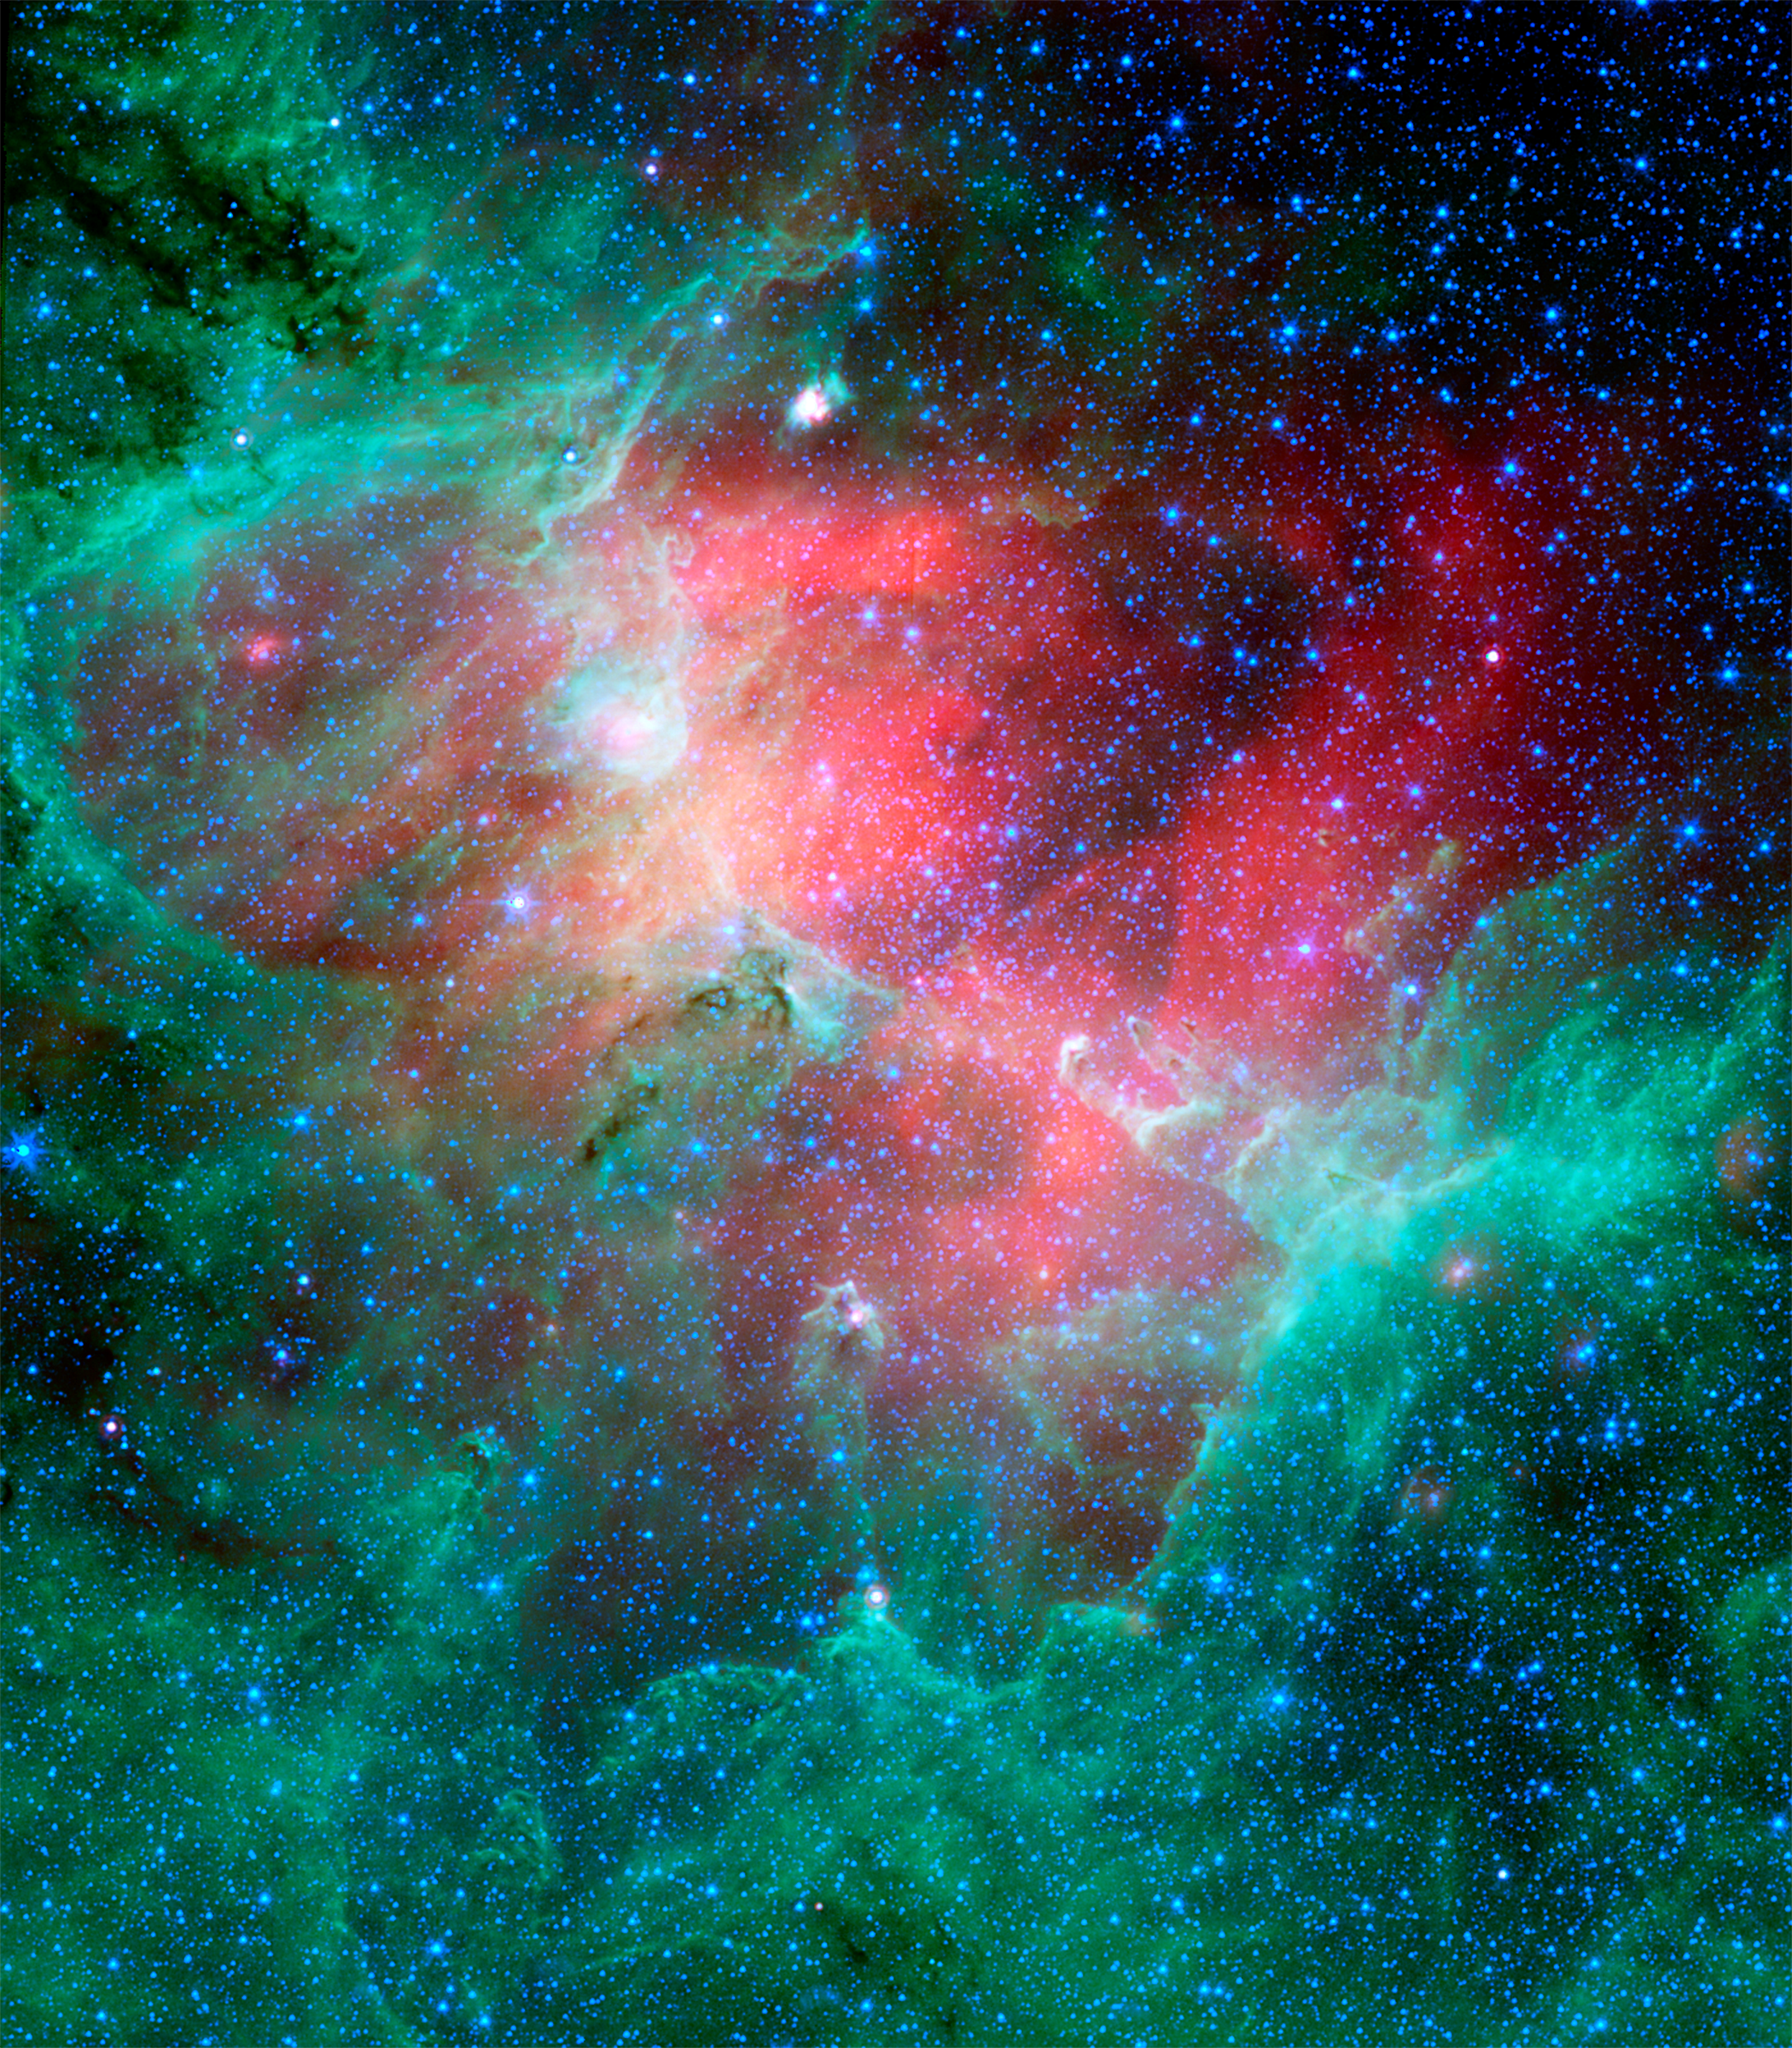

Cosmic Epic Unfolds in Infrared

This majestic view taken by NASA’s Spitzer Space Telescope tells an untold story of life and death in the Eagle nebula, an industrious star-making factory located 7,000 light-years away in the Serpens constellation. The image shows the region’s entire network of turbulent clouds and newborn stars in infrared light.

The color green denotes cooler towers and fields of dust, including the three famous space pillars, dubbed the “Pillars of Creation,” which were photographed by NASA’s Hubble Space Telescope in 1995 (see inset).

But it is the color red that speaks of the drama taking place in this region. Red represents hotter dust thought to have been warmed by the explosion of a massive star about 8,000 to 9,000 years ago. Since light from the Eagle nebula takes 7,000 years to reach us, this “supernova” explosion would have appeared as an oddly bright star in our skies about 1,000 to 2,000 years ago.

According to astronomers’ estimations, the explosion’s blast wave would have spread outward and toppled the three pillars about 6,000 years ago (which means we wouldn’t witness the destruction for another 1,000 years or so). The blast wave would have crumbled the mighty towers, exposing newborn stars that were buried inside, and triggering the birth of new ones.

The pillars of the Eagle nebula were originally sculpted by radiation and wind from about 20 or so massive stars hidden from view in the upper left portion of the image. The radiation and wind blew dust away, carving out a hollow cavity (center) and leaving only the densest nuggets of dust and gas (tops of pillars) flanked by columns of lighter dust that lie in shadow (base of pillars). This sculpting process led to the creation of a second generation of stars inside the pillars.

If a star did blow up in this region, it is probably located among the other massive stars in the upper left portion of the image. Its blast wave might have already caused a third generation of stars to spring from the wreckage of the busted pillars.

This image is a composite of infrared light detected by Spitzer’s infrared array camera and multiband imaging photometer. Blue is 4.5-micron light; green is 8-micron light; and red is 24-micron light.

Credit: NASA/JPL-Caltech/STScI/ Institut d’Astrophysique Spatiale